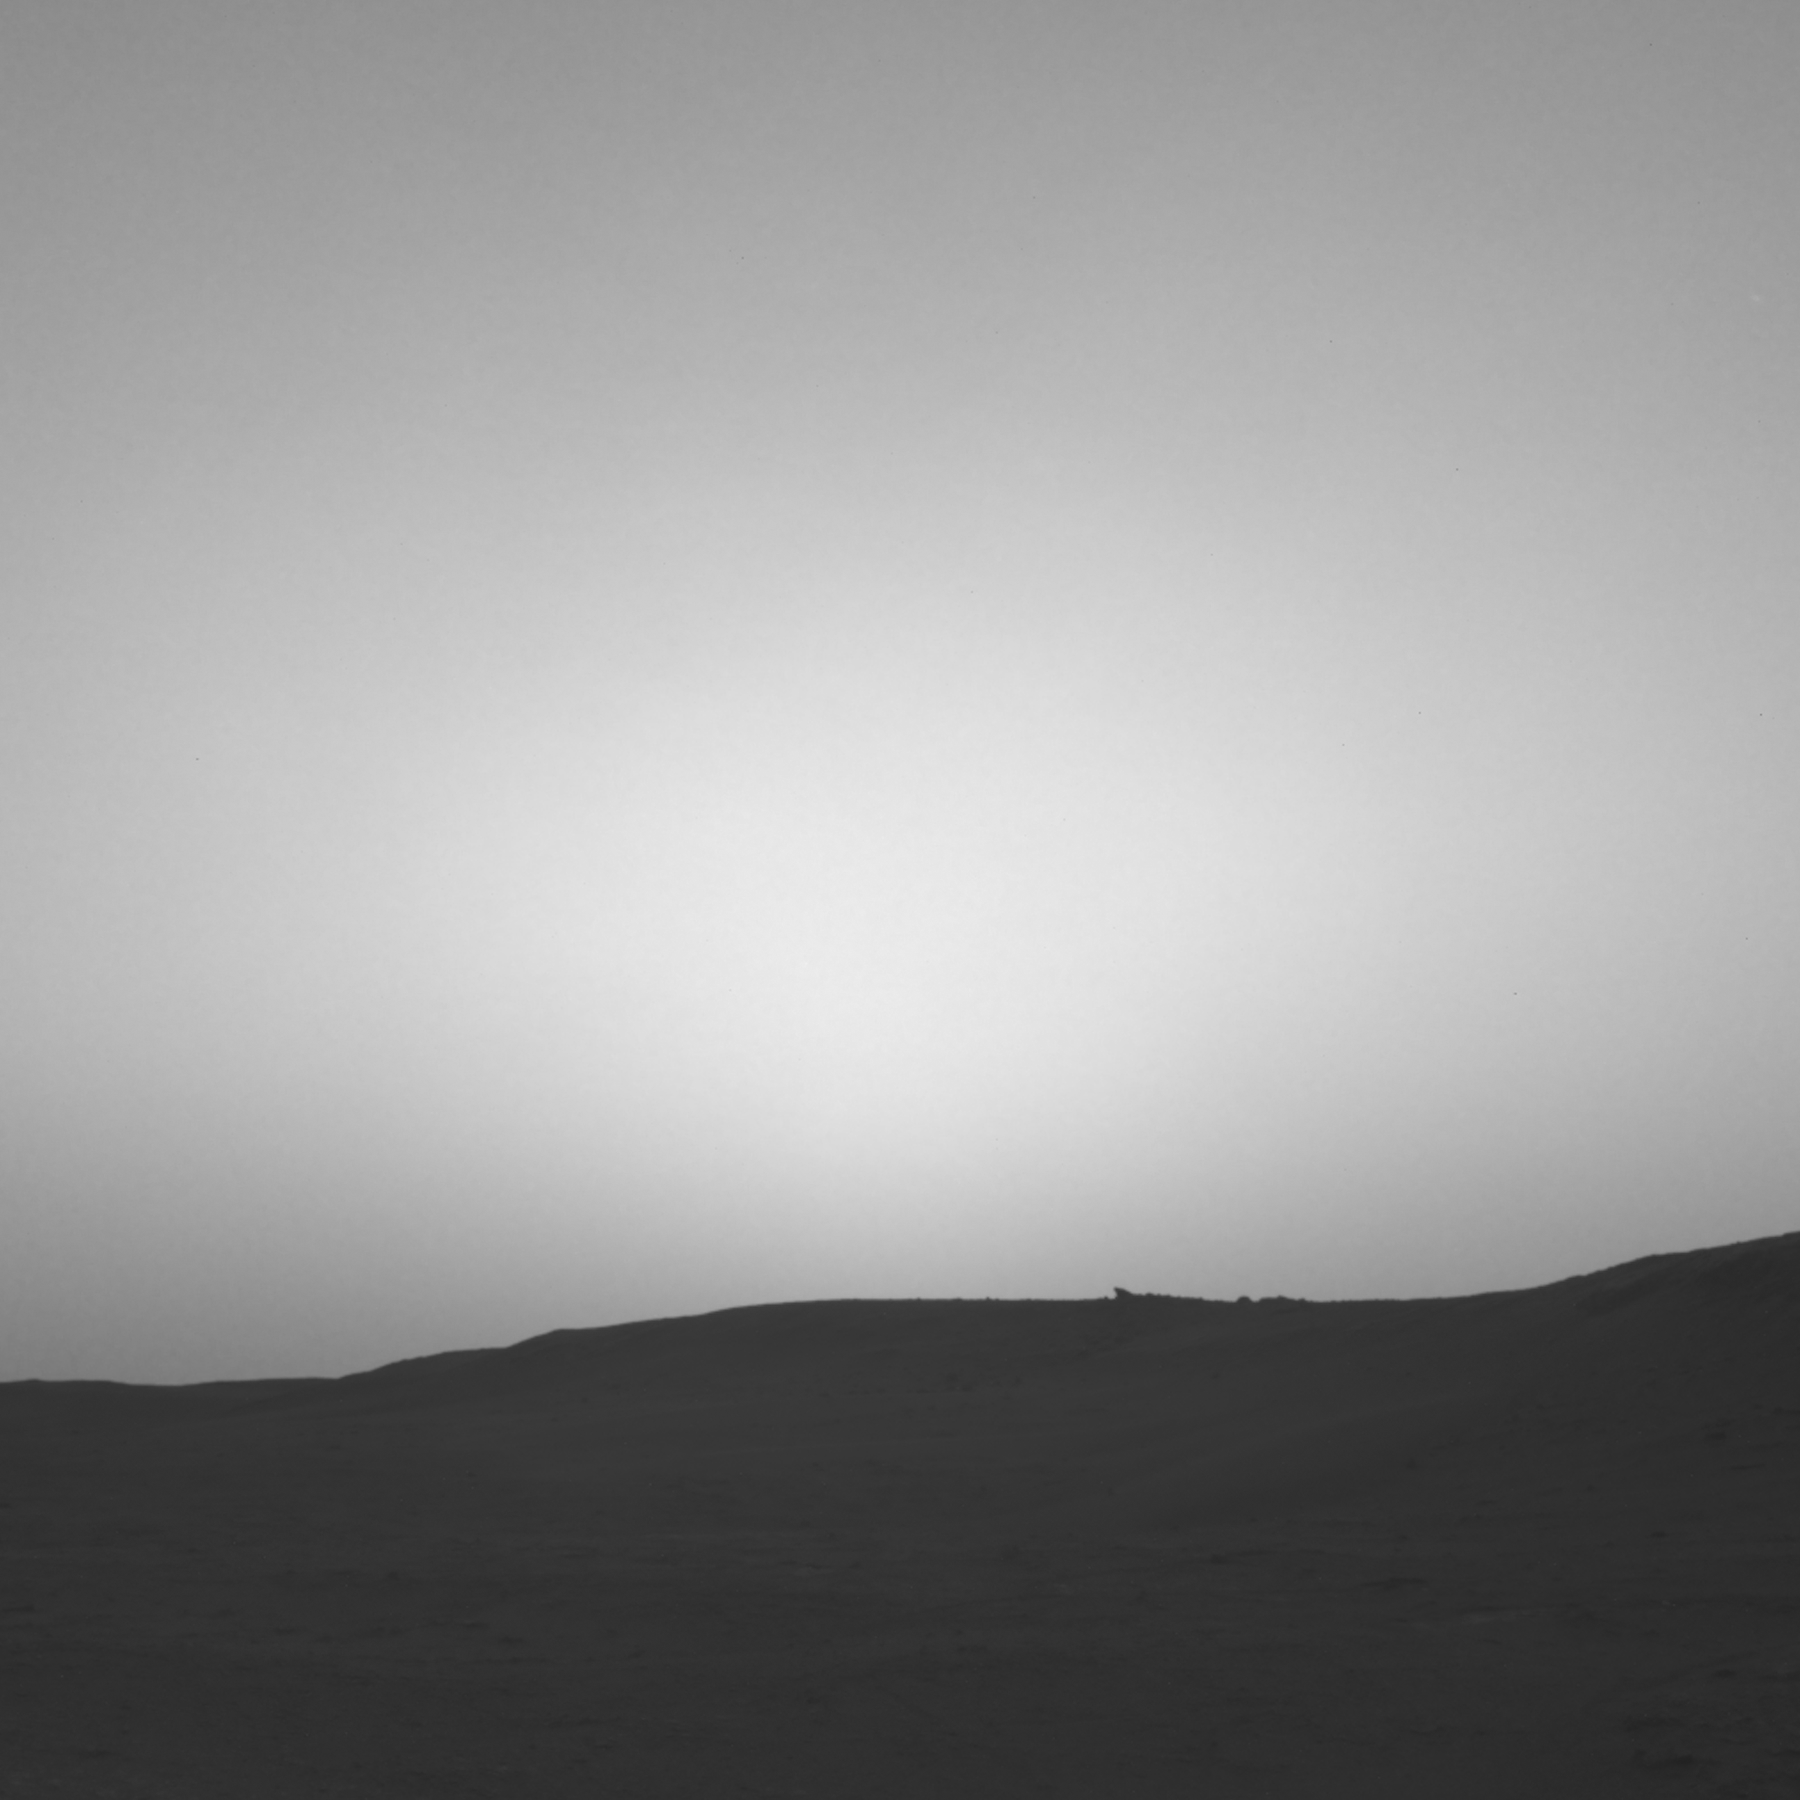

Curiosity Observes Sunset Eclipse: Sol 2358

This series of images shows the shadow of Phobos as it sweeps over NASA’s Curiosity Mars rover and darkens the sunlight on Monday, March 25, 2019 (the 2,358th sol, or Martian day, of the mission).

This image was taken by one of Curiosity’s Navigation Cameras (Navcams). The sequence has been contrast-enhanced and sped up by a factor of four.

The image was taken after the Sun had descended behind the horizon, just as Phobos was rising and throwing its elongated shadow across the Martian surface. Dust particles in the atmosphere acted as a screen against which the shadow was projected.

Malin Space Science Systems, San Diego, built and operates Mastcam. NASA’s Jet Propulsion Laboratory manages the Mars Science Laboratory mission and the mission’s Curiosity rover for NASA’s Science Mission Directorate in Washington. The rover was designed, developed and assembled at JPL, a division of the California Institute of Technology in Pasadena.

Credit: NASA/JPL-Caltech